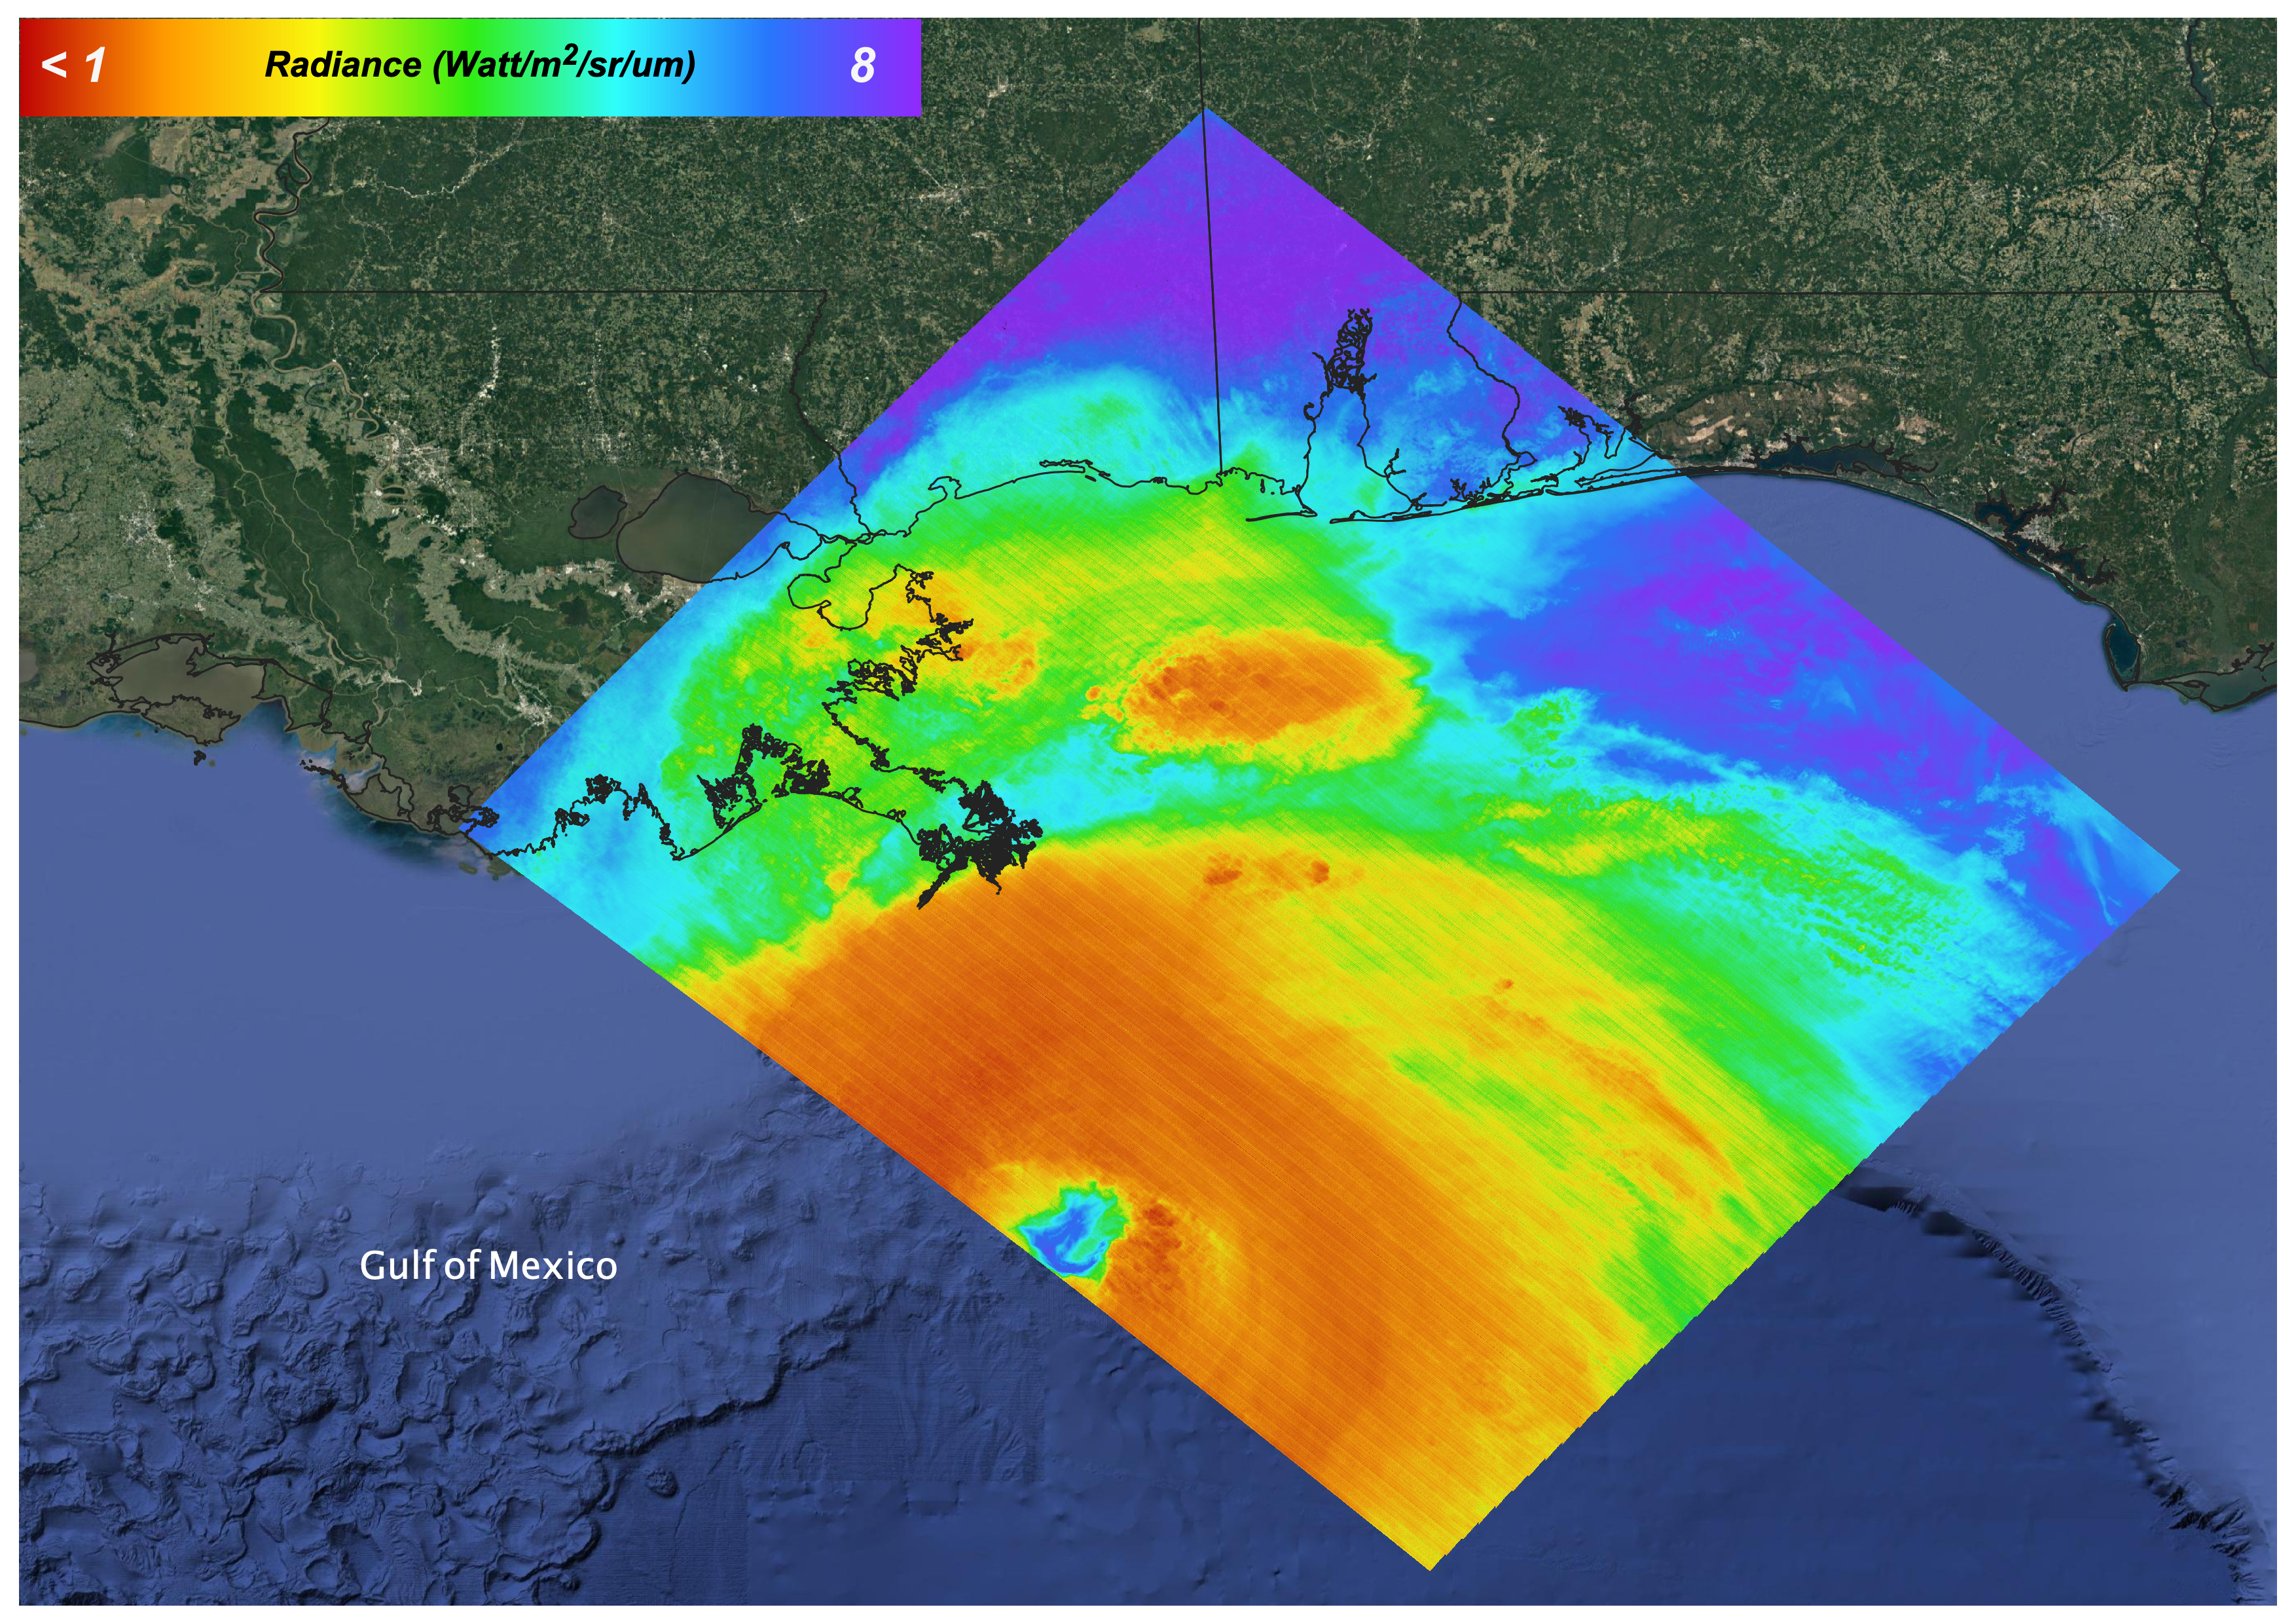

Hurricane Ida, August 27, 2021

On August 27, 2021 Ida crossed over Cuba as a Category 1 Storm. 48 hours later the storm intensified to a Category 4 before making landfall on the coast of Louisiana. The storm was the second most destructive storm to ever make landfall on the Louisiana coast with sustained winds over 150 mph (240 km/h).

The rapid intensification process that the storm system underwent is not well understood. Satellite images such as this are helpful as scientists attempt to understand new weather patterns that are emerging with Global Climate Change.

Tasked with detecting plant water use and stress, ECOSTRESS’s primary mission is to measure the temperature of plants heating up as they run out of water. But it can also measure and track heat-related phenomena like wildfires, heat waves, and volcanoes. ECOSTRESS observations have a spatial resolution of about 77 by 77 yards (70 by 70 meters), which enables researchers to study surface-temperature conditions down to the size of a football field. Due to the space station’s unique orbit, the mission can acquire images of the same regions at different times of the day, as opposed to crossing over each area at the same time of day like satellites in other orbits do. This is advantageous when monitoring plant stress in the same area throughout the day, for example.

The ECOSTRESS mission launched to the space station on June 29, 2018. NASA’s Jet Propulsion Laboratory, a division of Caltech in Pasadena, California, built and manages the mission for the Earth Science Division in the Science Mission Directorate at NASA Headquarters in Washington. ECOSTRESS is an Earth Venture Instrument mission; the program is managed by NASA’s Earth System Science Pathfinder program at NASA’s Langley Research Center in Hampton, Virginia.

Credit: NASA/JPL-Caltech